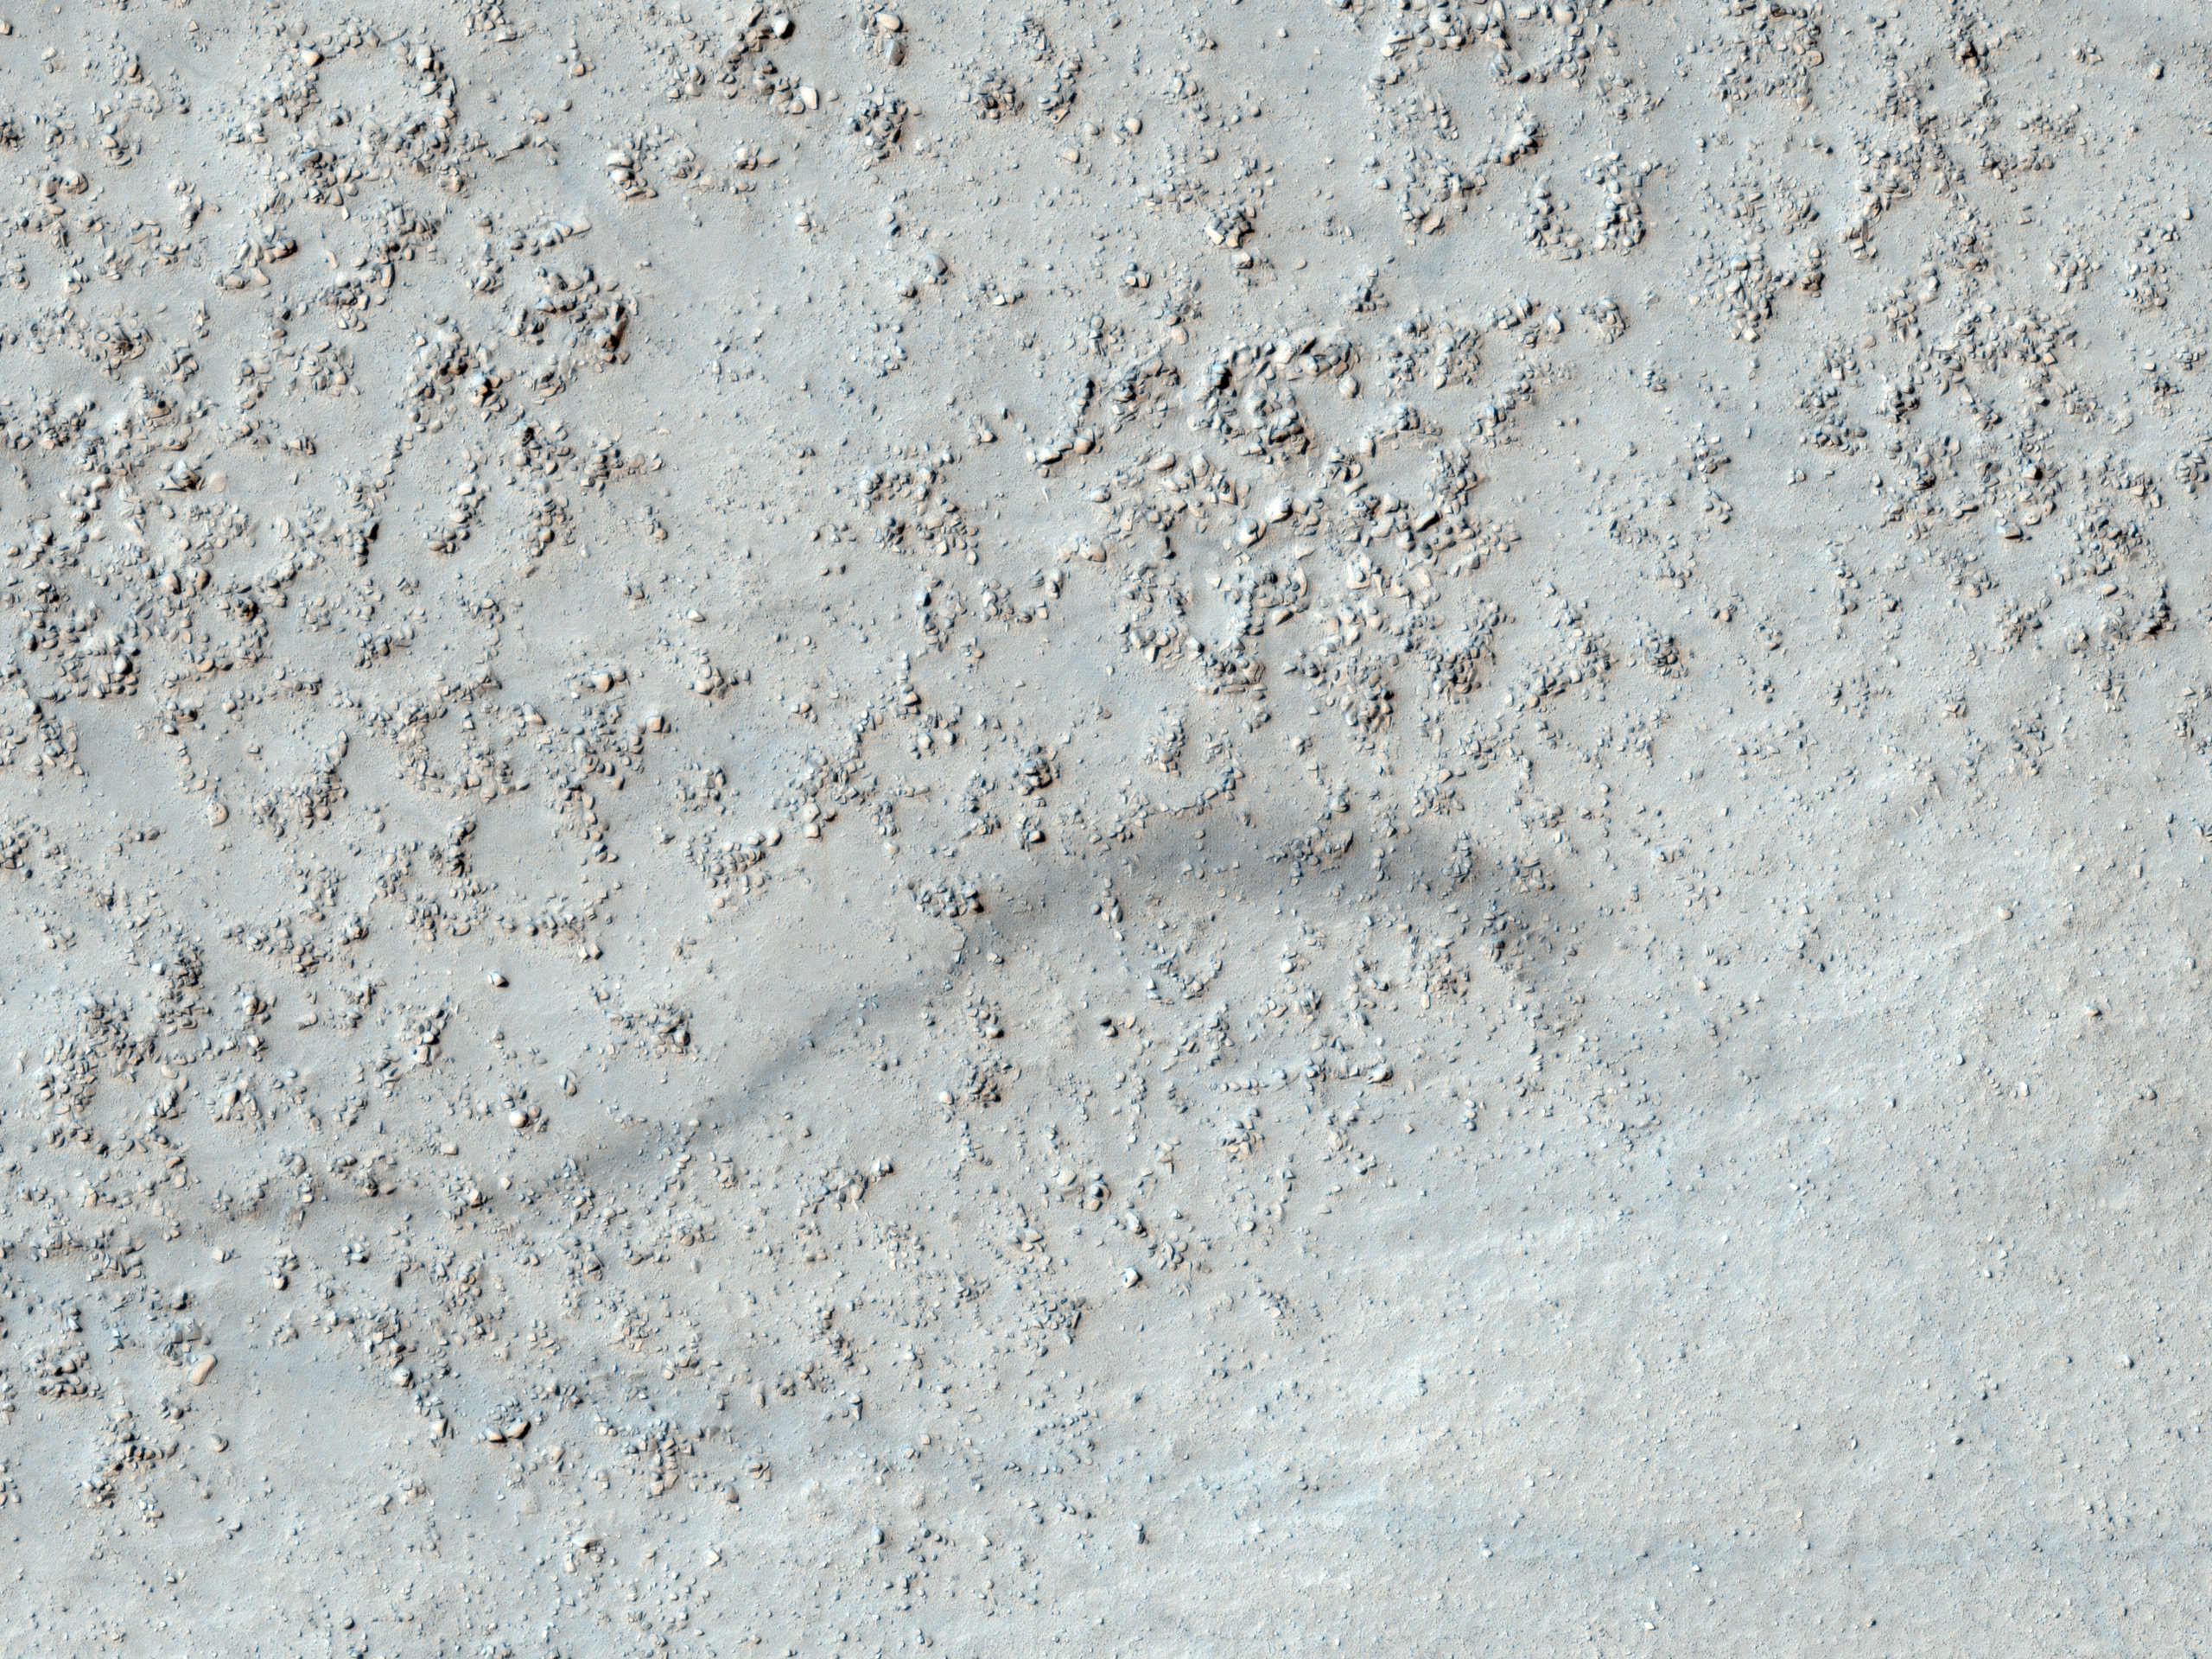

Bouldery Deposit on Crater Floor

This image from NASA’s Mars Reconnaissance Rover (MRO) shows a degraded impact crater in the southern highlands. Part of the crater rim is visible at the top and bottom of the image, with the boulder-covered crater floor in the center.

The subdued appearance of the crater indicates that it has been highly modified since it formed. In the southern part of the crater floor a smaller impact crater overlies the larger crater. However, it too has been heavily eroded, such that it can only be identified by the circular pattern of boulders near the rim and the relatively boulder-free ejecta farther from the rim, which covers the boulder-rich floor of the large crater. The boulders in this image range in size from approximately 1 meter (3 feet) to approximately 6 meters (20 feet).

Other craters in the region around this HiRISE image have a similar appearance (heavily modified with boulder-rich floors) as seen in this CTX image which covers this crater imaged by HiRISE, as well as a crater directly to the north. This indicates that the processes that have modified this crater are regional in nature.

The dark lines crisscrossing the whole image are dust devil tracks that are formed when dust devils move across the surface and pick up bright dust, leaving darker coarse material behind. The subimage shows dust devil tracks along with part of the boulder-rich rim of the smaller crater.

The University of Arizona, Tucson, operates the HiRISE camera, which was built by Ball Aerospace & Technologies Corp., Boulder, Colo. NASA’s Jet Propulsion Laboratory, a division of the California Institute of Technology, Pasadena, manages the Mars Reconnaissance Orbiter for the NASA Science Mission Directorate, Washington. Lockheed Martin Space Systems, Denver, is the spacecraft development and integration contractor for the project and built the spacecraft.

Originally released on July 7, 2010

Credit: NASA/JPL-Caltech/University of Arizona